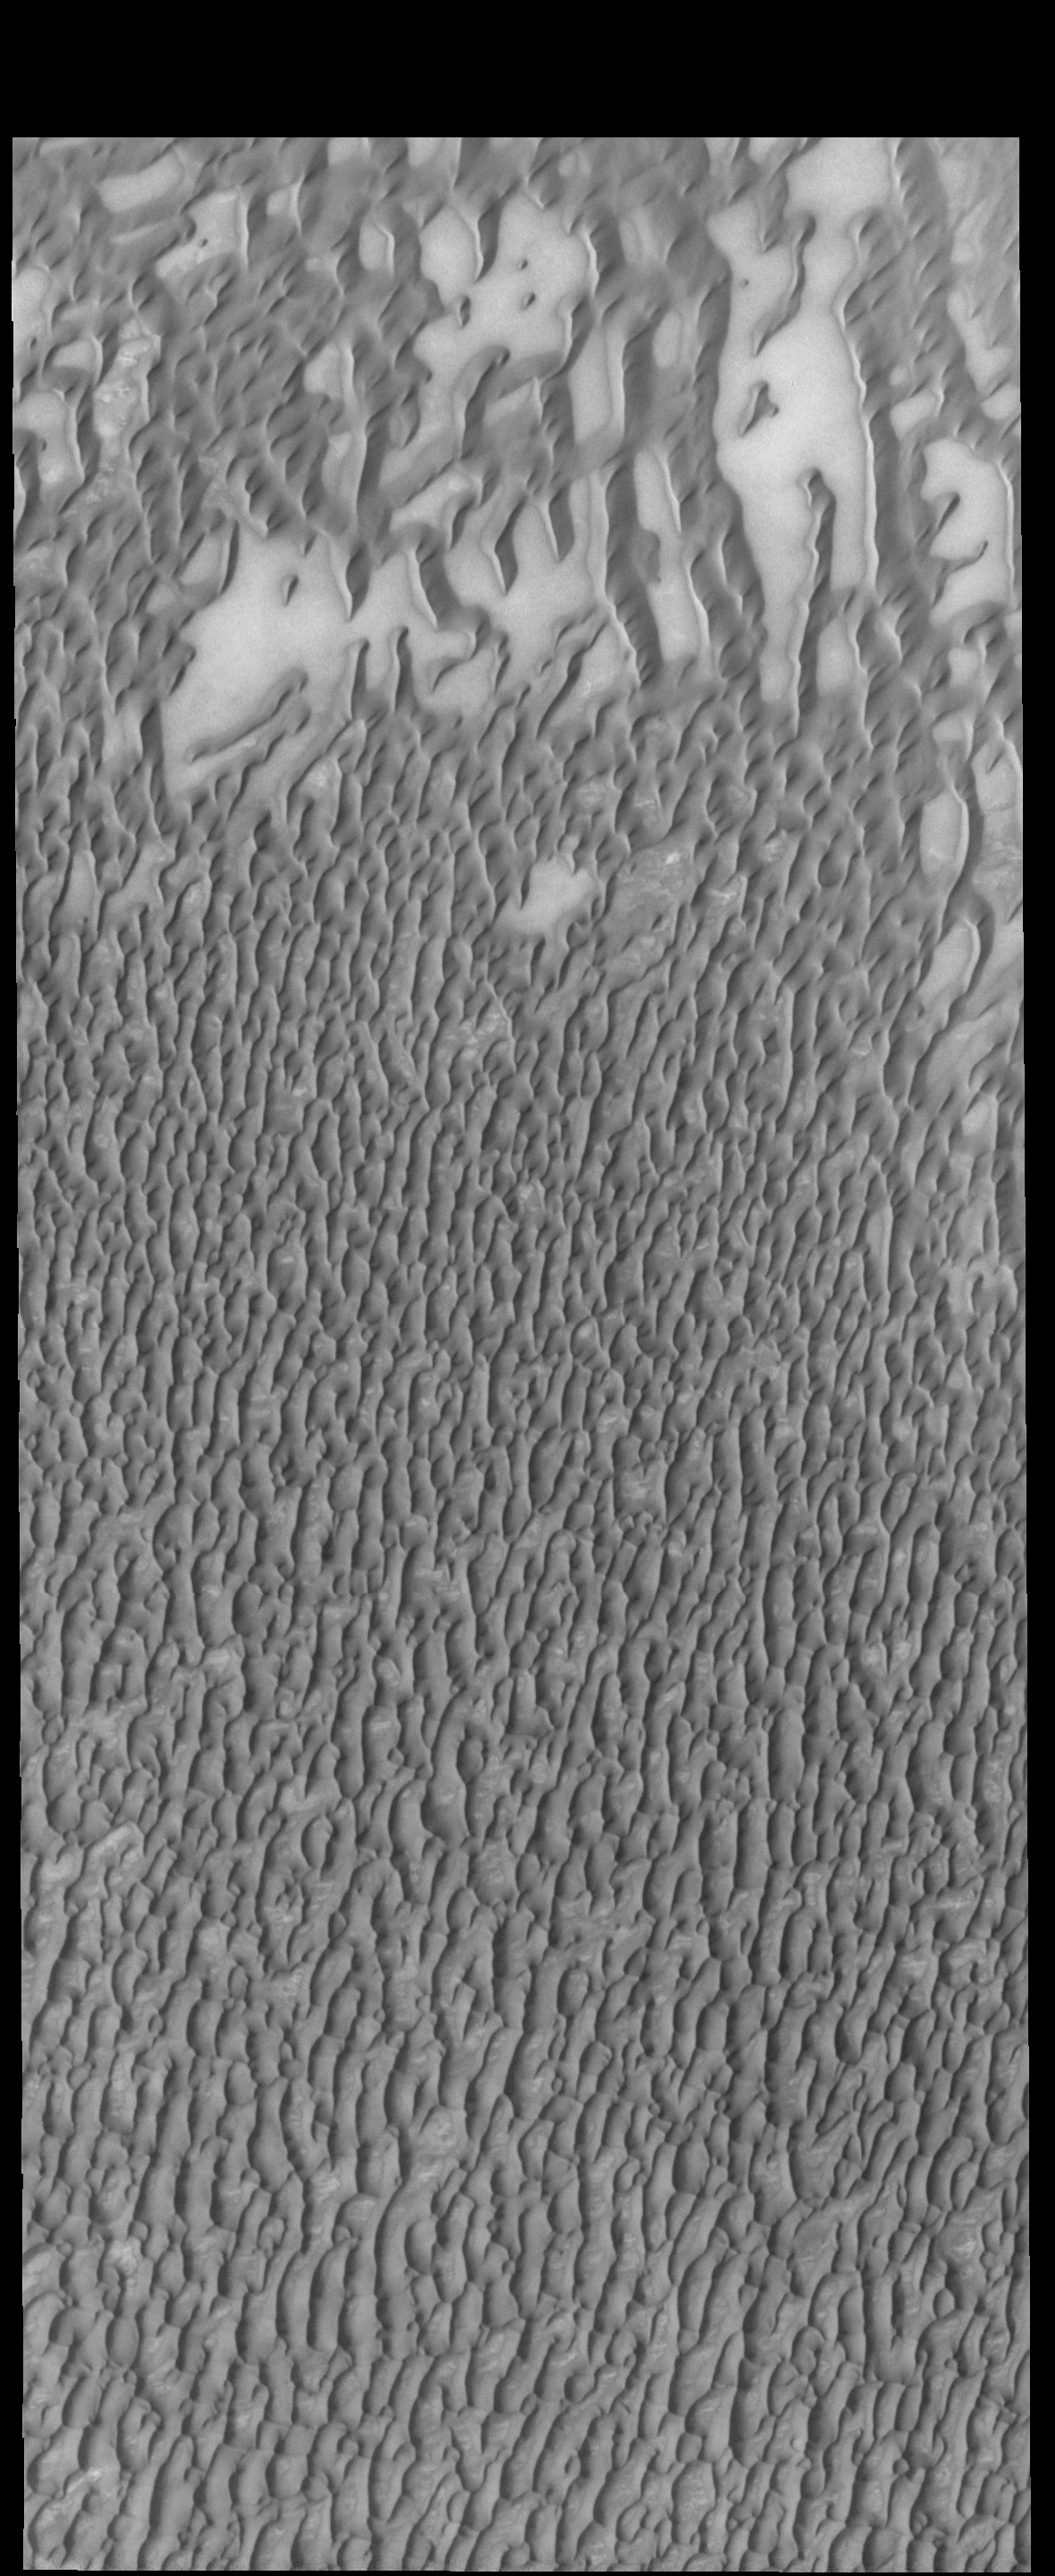

More Polar Dunes

Today’s VIS image shows more of Olympia Undae, a large dune field located near the north polar cap.

Credit: NASA/JPL-Caltech/ASU